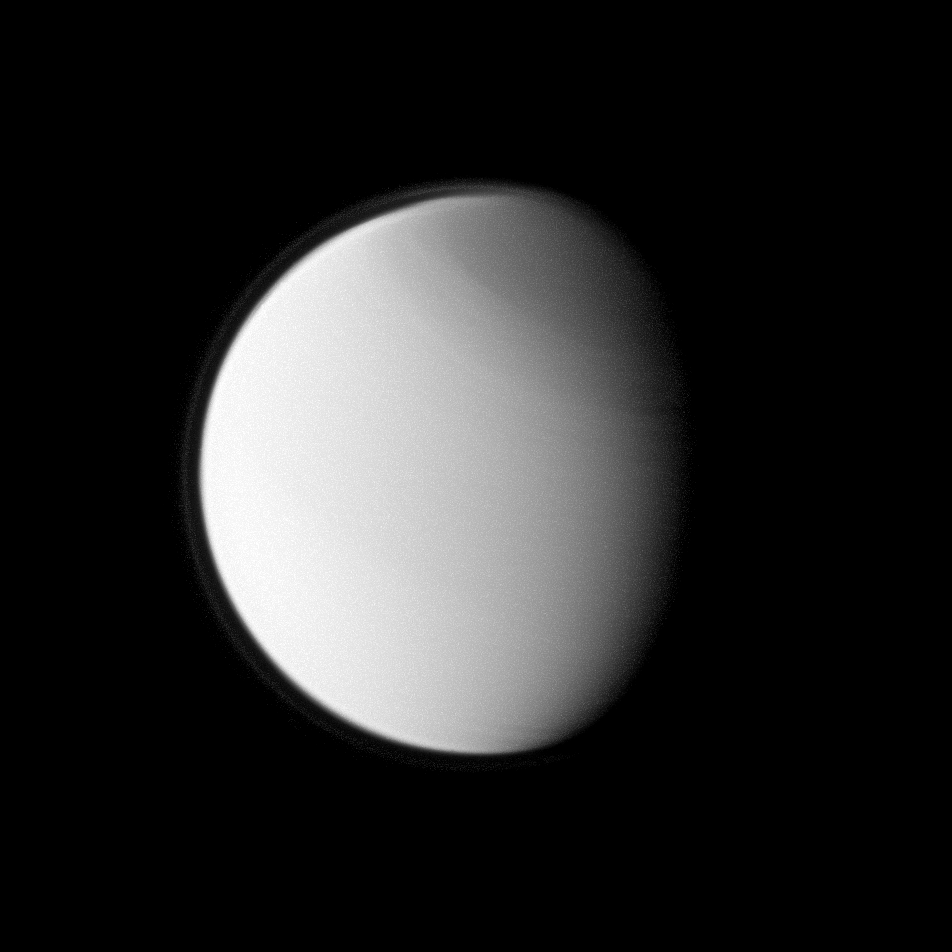

Titan’s North Polar Haze

Titan’s globally distributed detached haze layer and the moon’s north polar hood, both notable details of its thick atmosphere, are clearly seen in this image from the Cassini spacecraft.

Titan is 5,150 kilometers (3,200 miles) across, slightly larger than Mercury.

The image was taken with the Cassini spacecraft narrow-angle camera using a combination of spectral filters sensitive to wavelengths of polarized ultraviolet light centered at 338 nanometers. The view was obtained at a distance of approximately 1.742 million kilometers (1.083 million miles) from Titan and at a Sun-Titan-spacecraft, or phase, angle of 50 degrees. Image scale is 10 kilometers (6 miles) per pixel.

The Cassini-Huygens mission is a cooperative project of NASA, the European Space Agency and the Italian Space Agency. The Jet Propulsion Laboratory, a division of the California Institute of Technology in Pasadena, manages the mission for NASA’s Science Mission Directorate, Washington, D.C. The Cassini orbiter and its two onboard cameras were designed, developed and assembled at JPL. The imaging operations center is based at the Space Science Institute in Boulder, Colo.

Credit: NASA/JPL/Space Science Institute